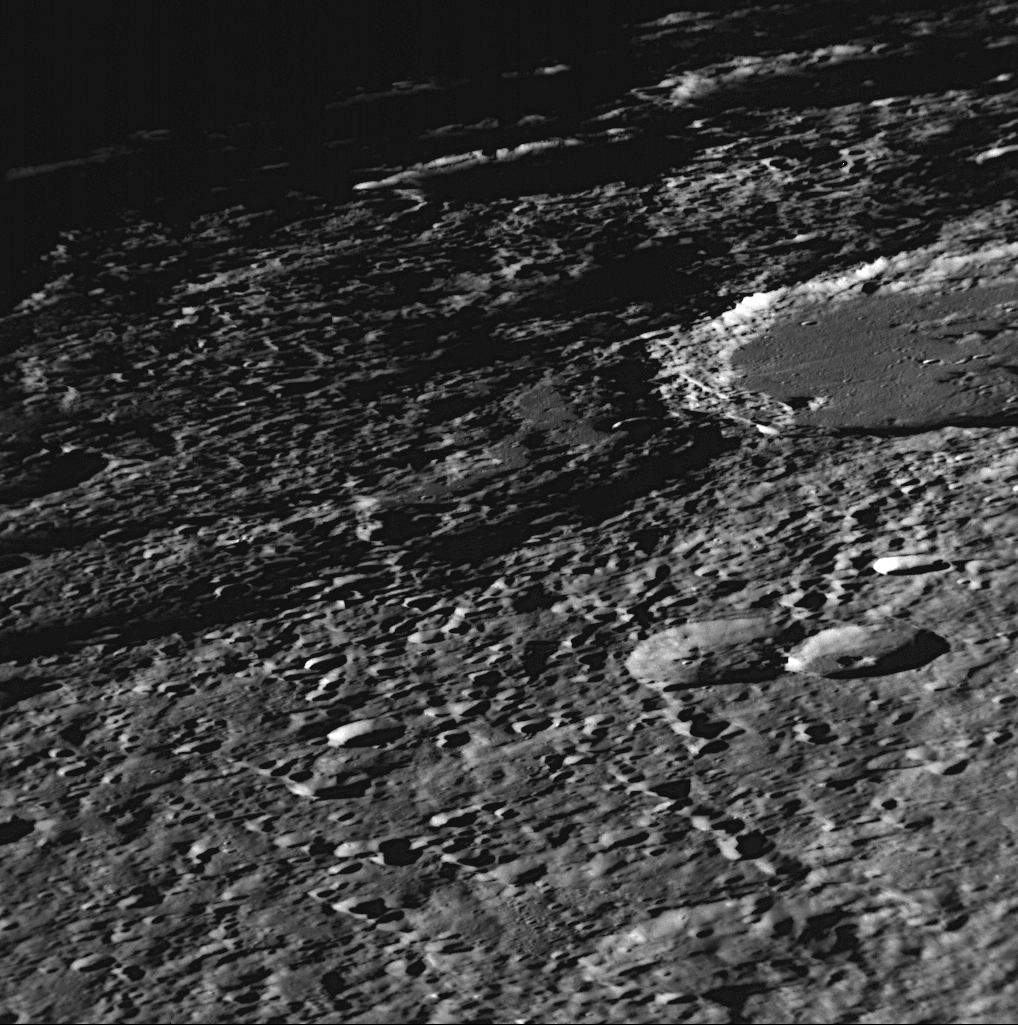

A Rough-and tumble-World

for larger version

This NAC image shows a close-up view of the craters Vyasa and Stravinsky (PIA11360). Stravinsky is the smooth-floored crater partially seen on the right side of the image that overlies the rim of the larger, rougher crater Vyasa in the center and left. The low-Sun lighting angle casts distinctive shadows that show Mercury’s rough surface, pockmarked by craters of all sizes. Small craters are visible on the smooth-floor of Stravinsky because of the high resolution of this image.

Date Acquired: October 6, 2008
Image Mission Elapsed Time (MET): 131771118
Instrument: Narrow Angle Camera (NAC) of the Mercury Dual Imaging System (MDIS)
Resolution: 140 meters/pixel (0.09 miles/pixel) near the bottom of the image
Scale: Stravinsky crater is 190 kilometers in diameter (120 miles)
Spacecraft Altitude: 5,500 kilometers (3,400 miles)

These images are from MESSENGER, a NASA Discovery mission to conduct the first orbital study of the innermost planet, Mercury. For information regarding the use of images, see the MESSENGER image use policy.

Credit: NASA/Johns Hopkins University Applied Physics Laboratory/Carnegie Institution of Washington